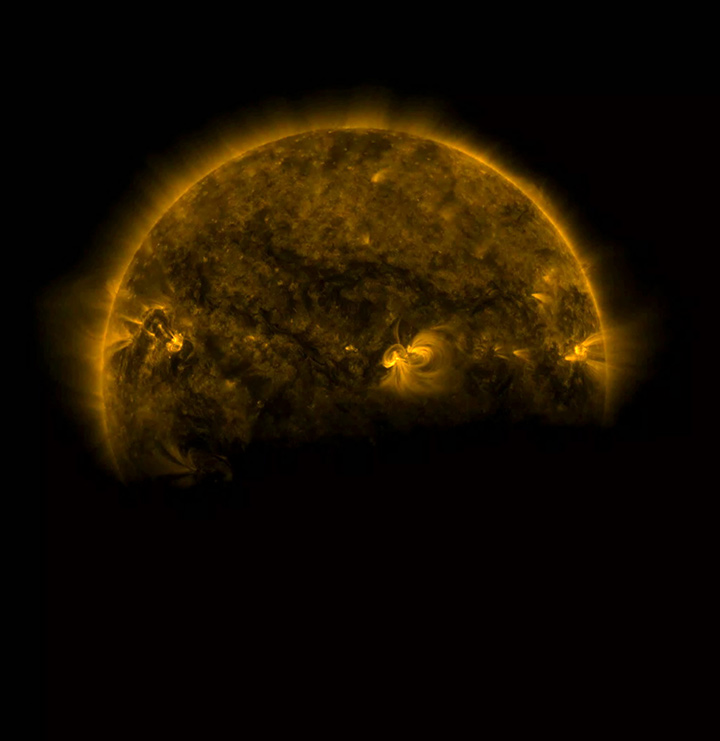

Eclipse Season for SDO

Several times a day for a few days this week the Earth completely blocked the Sun for about an hour due to SDO’s orbital path (Aug. 25, 2016). The edge of the Earth is not crisp, but rather kind of fuzzy due to Earth’s atmosphere. The entire video clip here shows the beginning of one such eclipse, covering just seven minutes. These occur about every six months. The Moon blocks SDO’s view of the Sun on occasion as well.

Movies
PIA21027_Earth_Sun_eclipse171_big.mp4
PIA21027_Earth_Sun_eclipse171_sm.mp4

SDO is managed by NASA’s Goddard Space Flight Center, Greenbelt, Maryland, for NASA’s Science Mission Directorate, Washington. Its Atmosphere Imaging Assembly was built by the Lockheed Martin Solar Astrophysics Laboratory (LMSAL), Palo Alto, California.

Credit: NASA/GSFC/Solar Dynamics Observatory